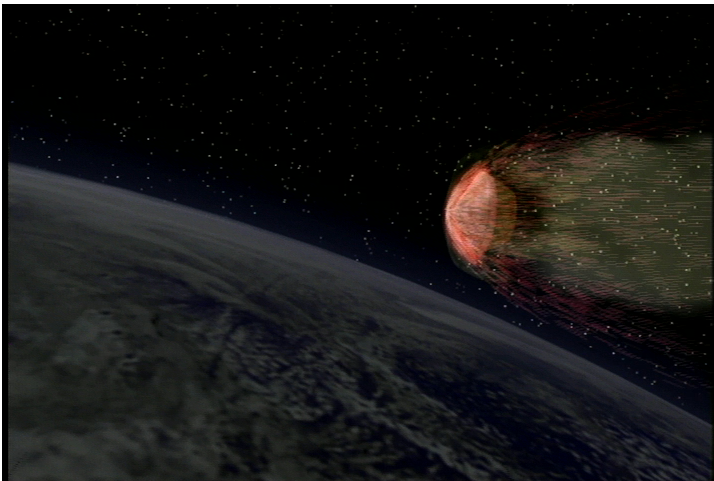

Spacecraft — Capsule Separation (Animation)

This animation shows the return capsule separating from the Stardust spacecraft.

Credit: NASA/JPL